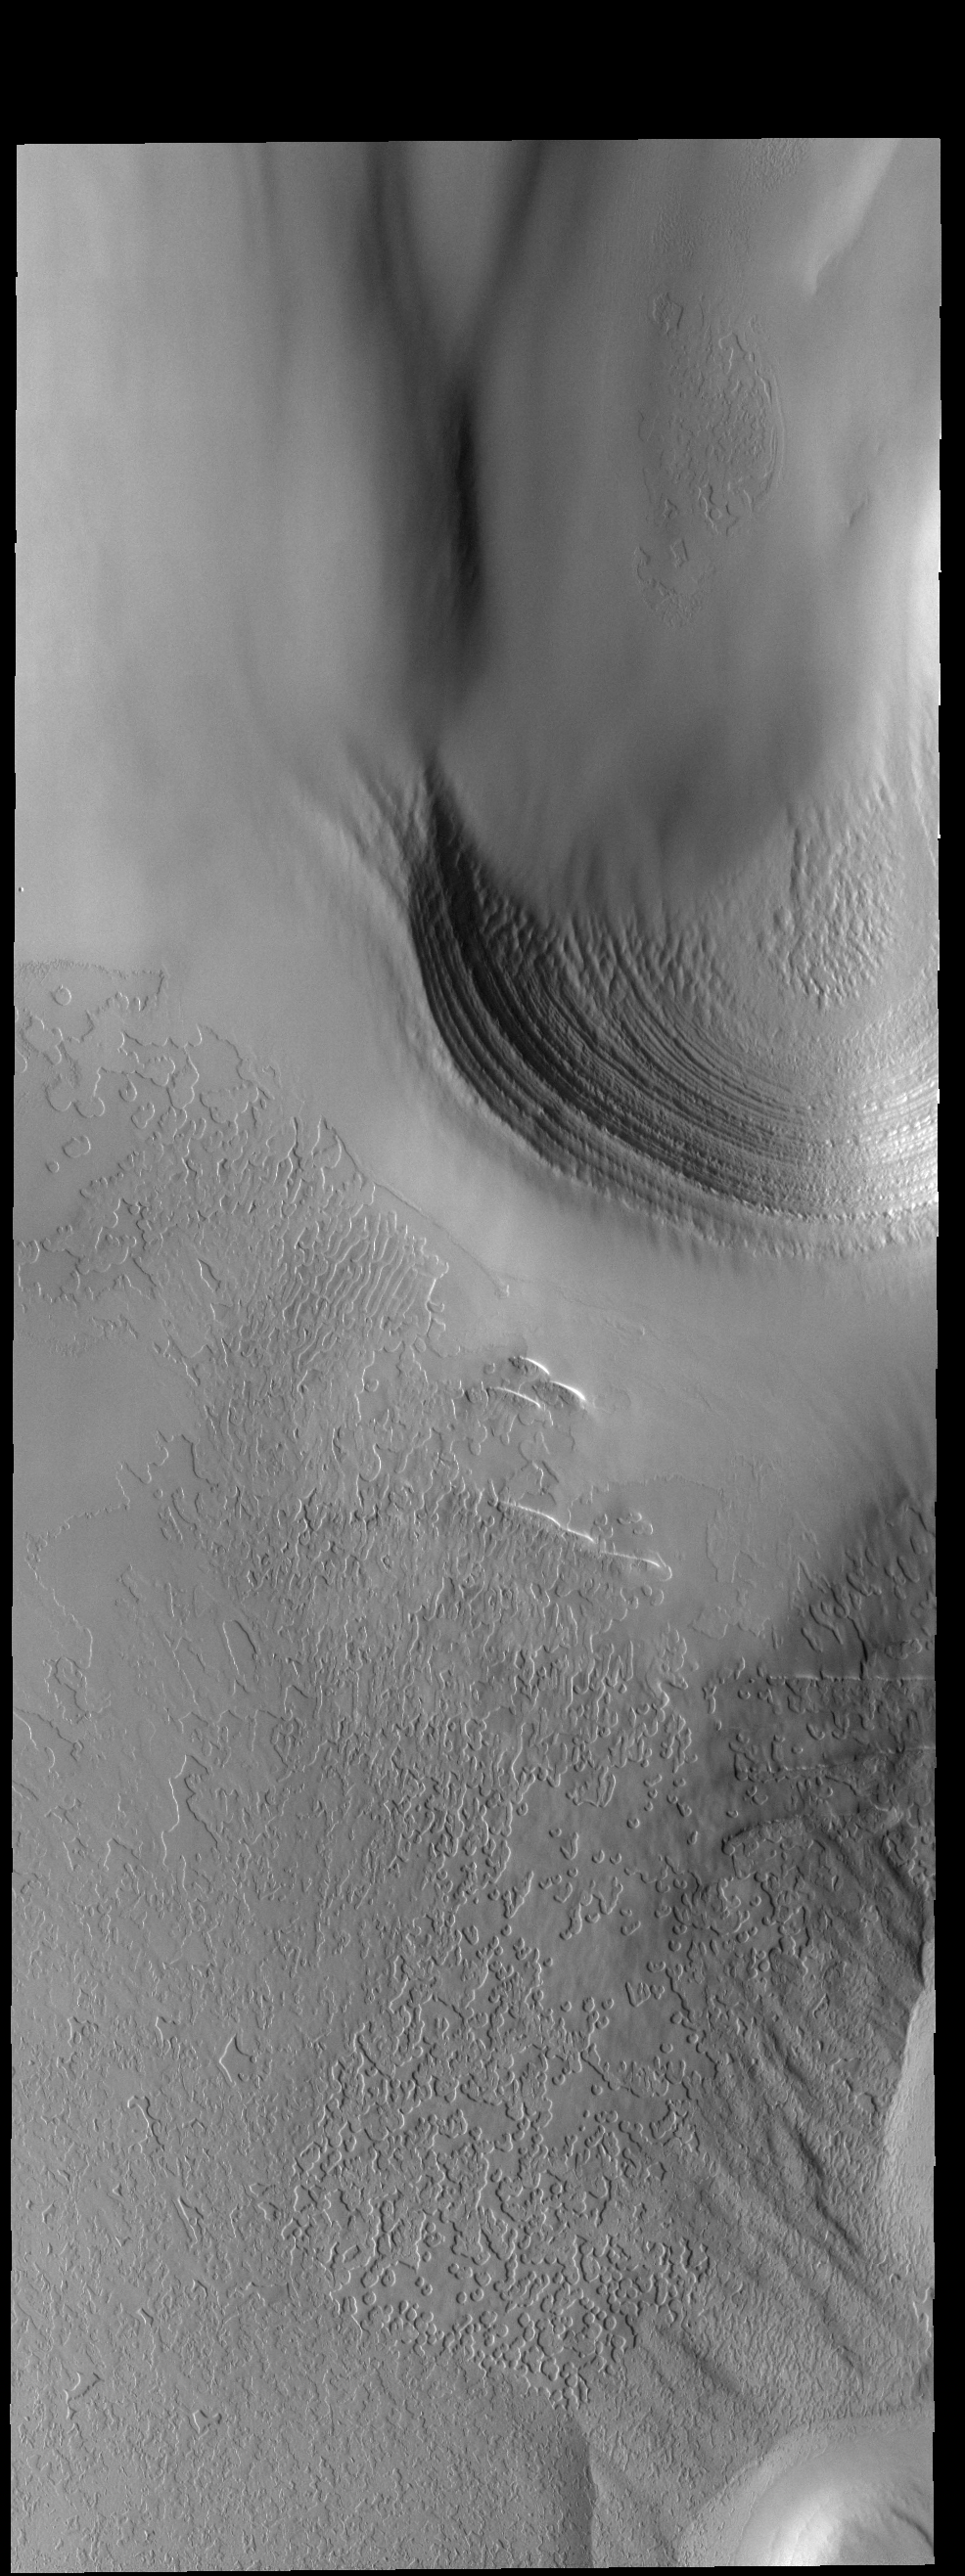

South Polar Textures

This VIS image of the south polar cap shows many different surface textures as well as layering.

Credit: NASA/JPL-Caltech/ASU